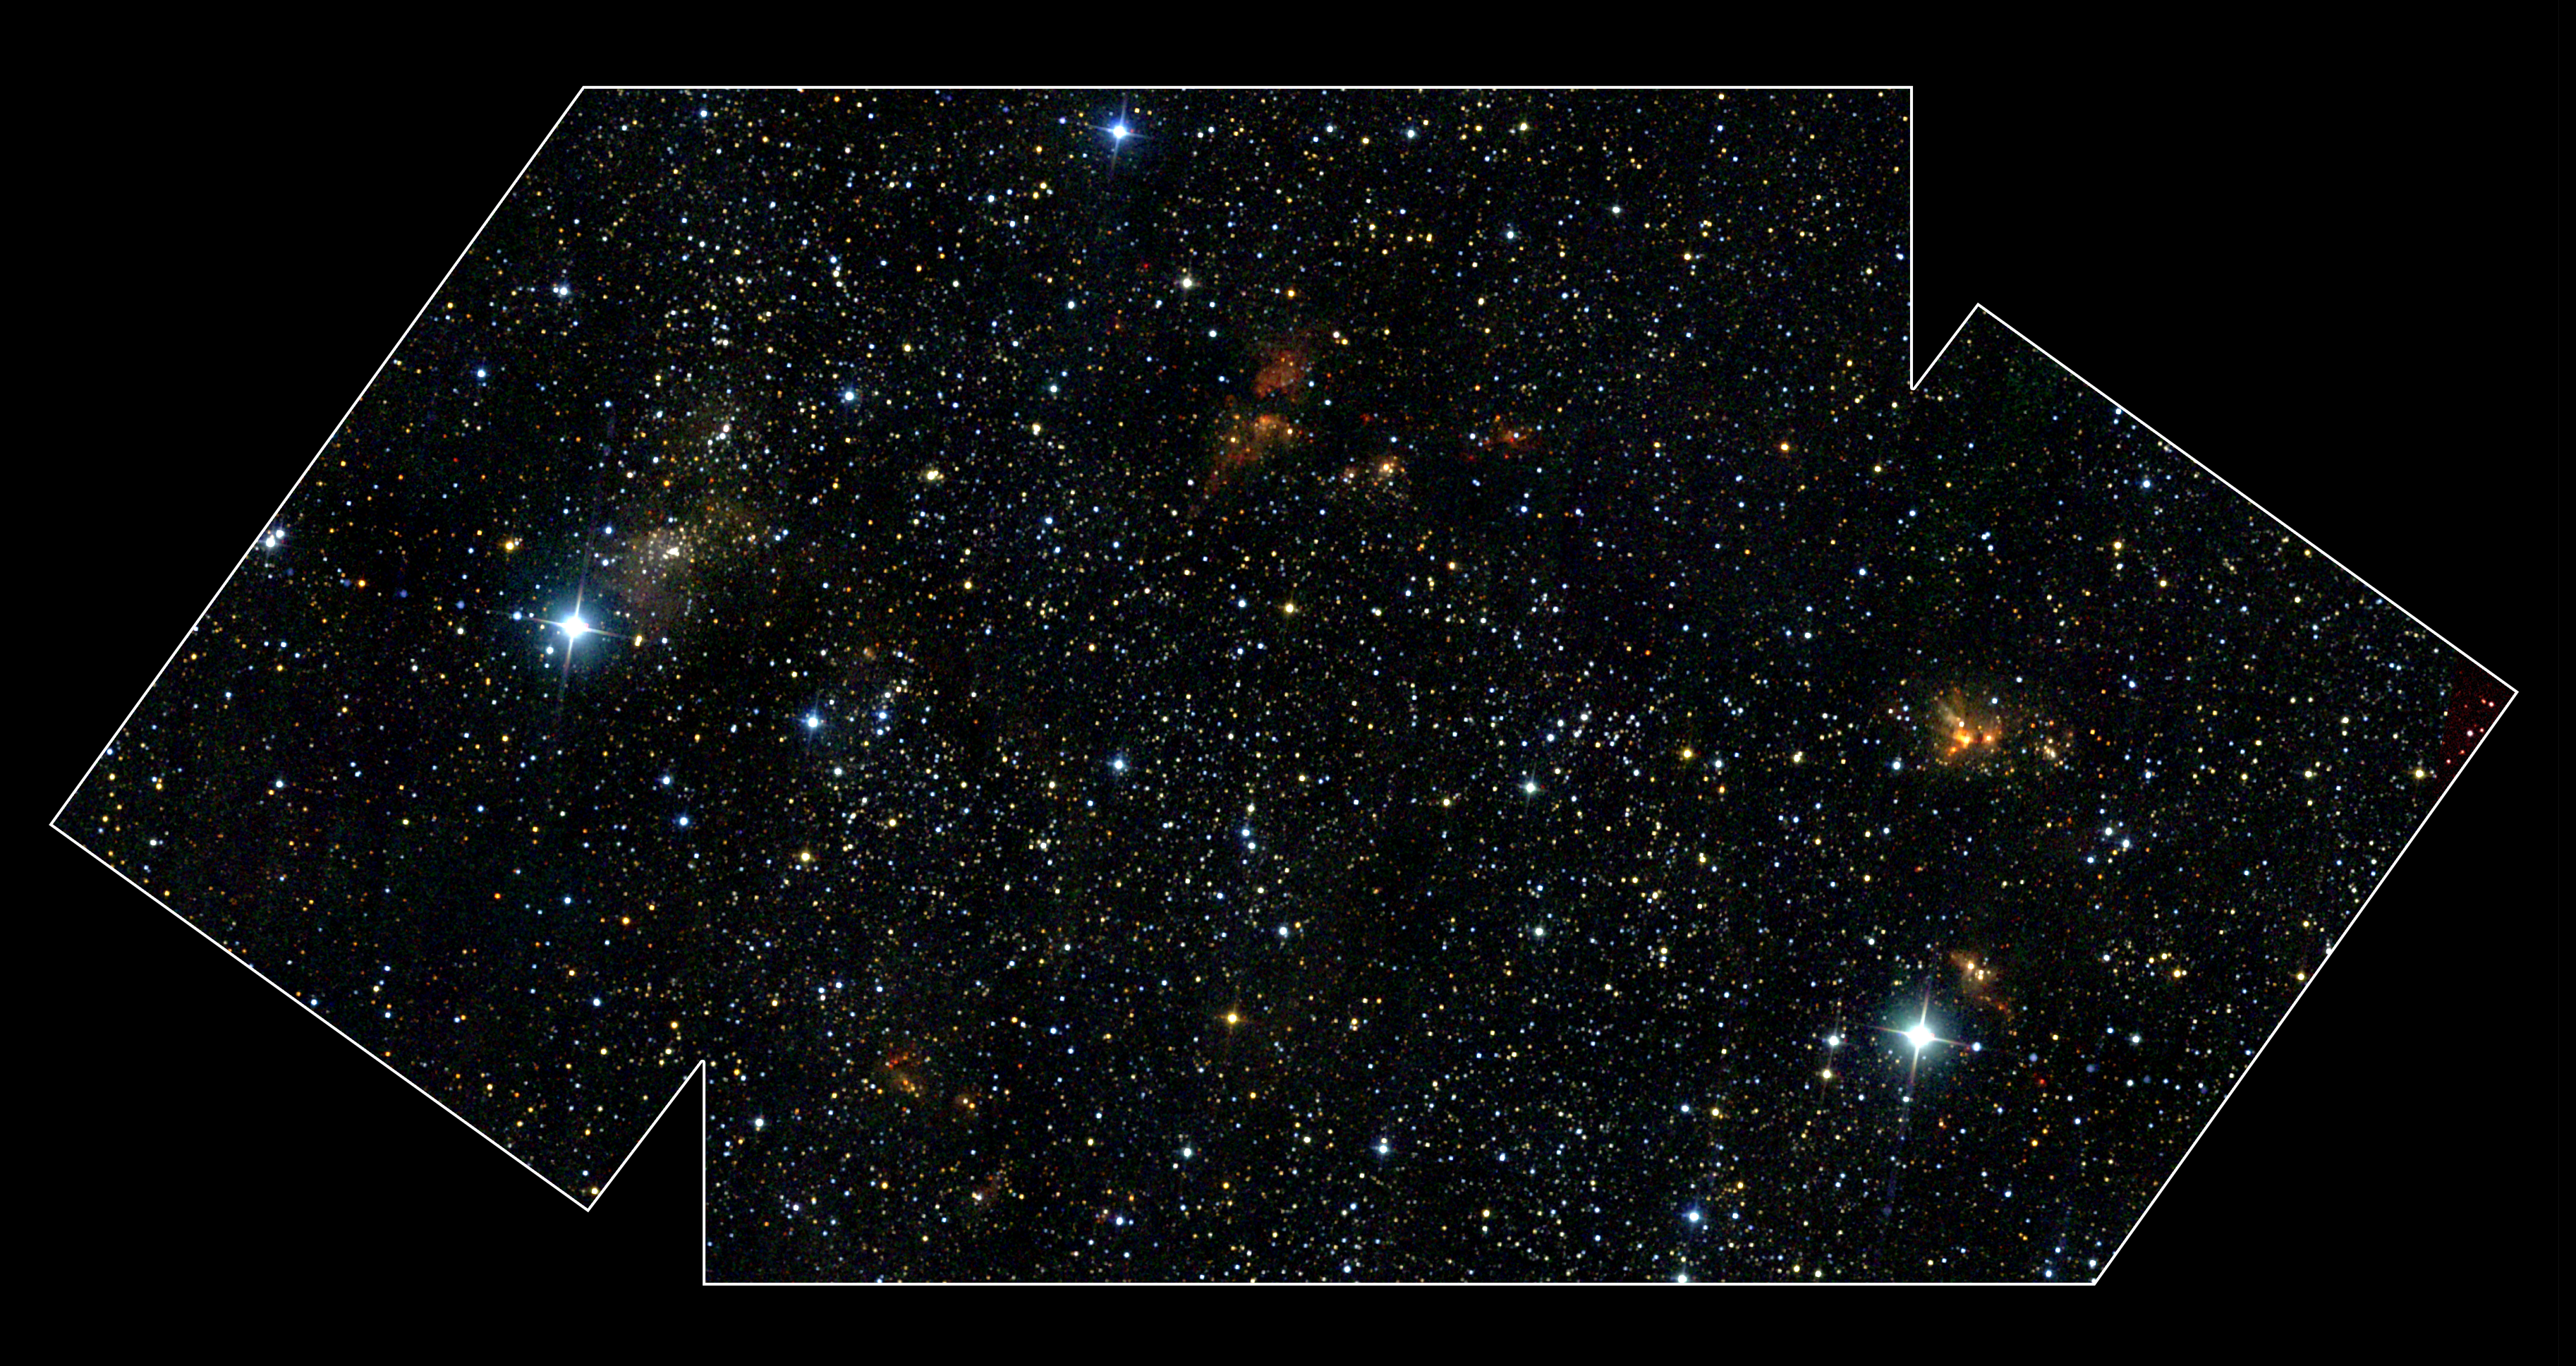

Near-infrared view of the DR21 Region

This near-infrared image, from the Two-Micron All-Sky Survey (2MASS), of the DR21 region covers an area about two times that of a full moon. Many stars are discerned in this image because near-infrared light pierces through some of the obscuration of the interstellar dust.

Credit: NASA/2MASS